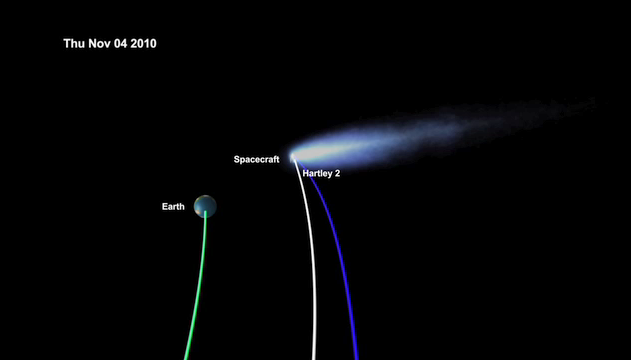

EPOXI’s Trip to Meet Comet Hartley 2

This movie begins with the launch of NASA’s Deep Impact on Jan. 12, 2005, from Cape Canaveral, Fla. On July 4, 2005, the mission released a probe into Comet Tempel 1, revealing its pristine, inner material. The spacecraft was later repurposed as the EPOXI mission, so-called after its two extended components: the extrasolar planet observations, called Extrasolar Planet Observations and Characterization (EPOCh), and the flyby of comet Hartley 2, called the Deep Impact Extended Investigation (DIXI). The rest of the movie shows a sped-up view of the spacecraft’s circular journey, first to Comet Tempel 1 (purple), and then to its Nov. 4 destination, Hartley 2 (blue).

Credit: NASA/JPL-Caltech